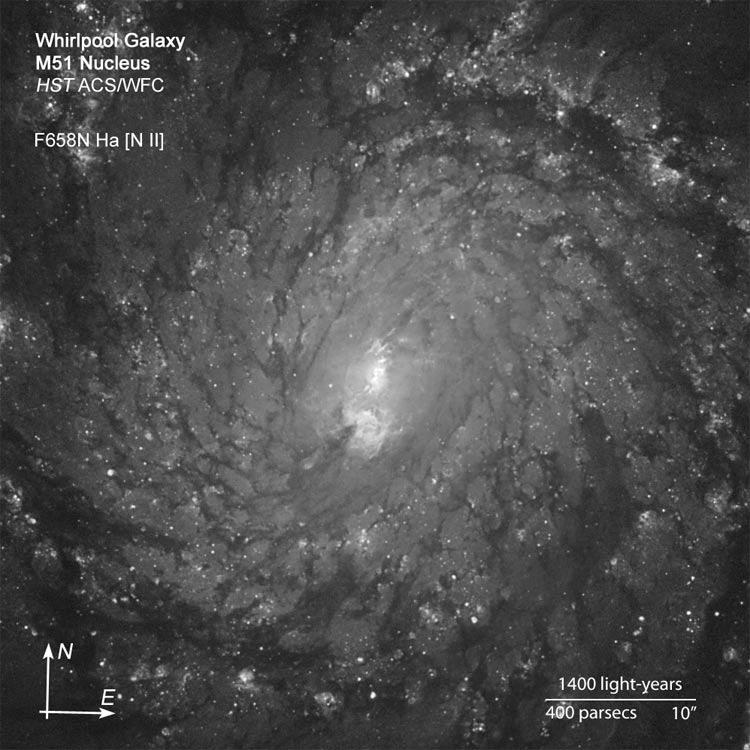

M51 Nucleus in the Light of Hydrogen

A detailed view of the very center of the spiral galaxy M51 in the light of hydrogen. We see darker dust silhoueted against the light from stars and glowing gas.

Credit: NASA, ESA, S. Beckwith (STScI), and The Hubble Heritage Team (STScI/AURA)